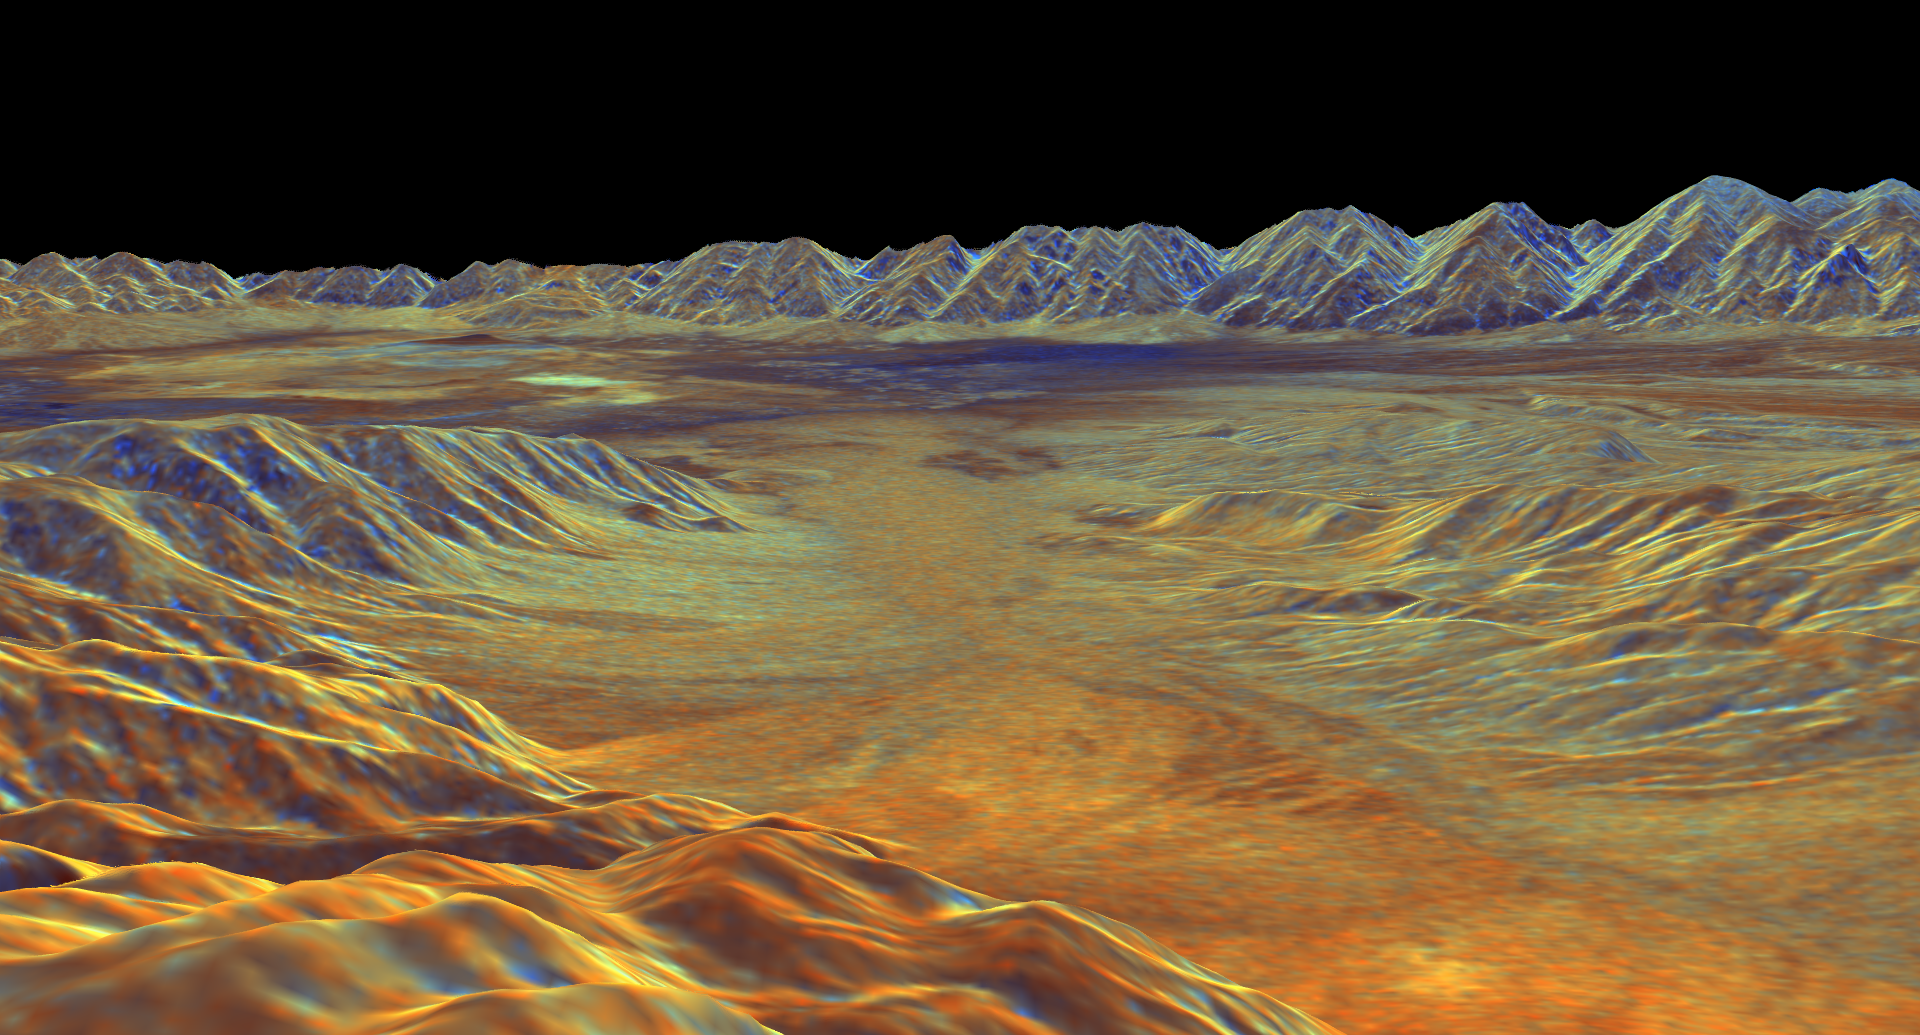

Space Radar Image of Saline Valley, California

This is a three-dimensional perspective view of Saline Valley, about 30 km (19 miles) east of the town of Independence, California created by combining two spaceborne radar images using a technique known as interferometry. Visualizations like this one are helpful to scientists because they clarify the relationships of the different types of surfaces detected by the radar and the shapes of the topographic features such as mountains and valleys. The view is looking southwest across Saline Valley. The high peaks in the background are the Inyo Mountains, which rise more than 3,000 meters (10,000 feet) above the valley floor. The dark blue patch near the center of the image is an area of sand dunes. The brighter patches to the left of the dunes are the dry, salty lake beds of Saline Valley. The brown and orange areas are deposits of boulders, gravel and sand known as alluvial fans. The image was constructed by overlaying a color composite radar image on top of a digital elevation map.

The radar image was taken by the Spaceborne Imaging Radar-C/X-bandSynthetic Aperture Radar (SIR-C/X-SAR) on board the space shuttleEndeavour in October 1994. The digital elevation map was producedusing radar interferometry, a process in which radar data are acquired on different passes of the space shuttle. The two data passes are compared to obtain elevation information. The elevation data were derived from a 1,500-km-long (930-mile) digital topographic map processed at JPL. Radar image data are draped over the topography to provide the color with the following assignments: red is L-band vertically transmitted, vertically received; green is C-band vertically transmitted, vetically received; and blue is the ratio of C-band vertically transmitted, vertically received to L-band vertically transmitted, vertically received. This image is centered near 36.8 degrees north latitude and 117.7 degrees west longitude. No vertical exaggeration factor has been applied to the data. SIR-C/X-SAR, a joint mission of the German, Italian, and the United States space agencies, is part of NASA’s Mission to Planet Earth.

Credit: NASA/JPL